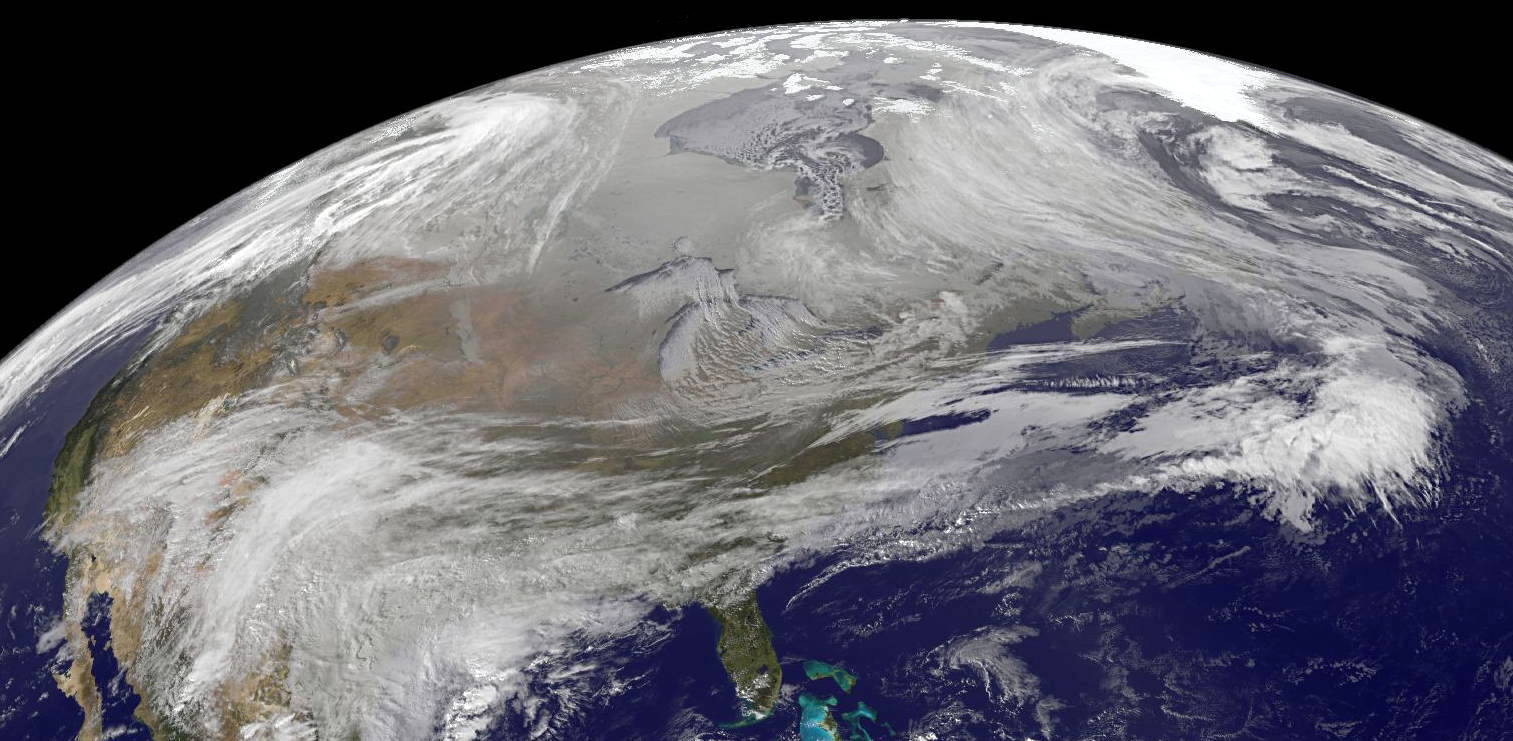

A Frozen Atmospheric Turkey Kind of Thanksgiving

On November 23, 2013 at at 2045 UTC/3:45 p.m. EST, Arctic air pours over North America during the week before Thanksgiving, bringing several days of unseasonal freezing temperatures and difficult weather to the United States.

Credit: NASA GOES Project/Dennis Chesters